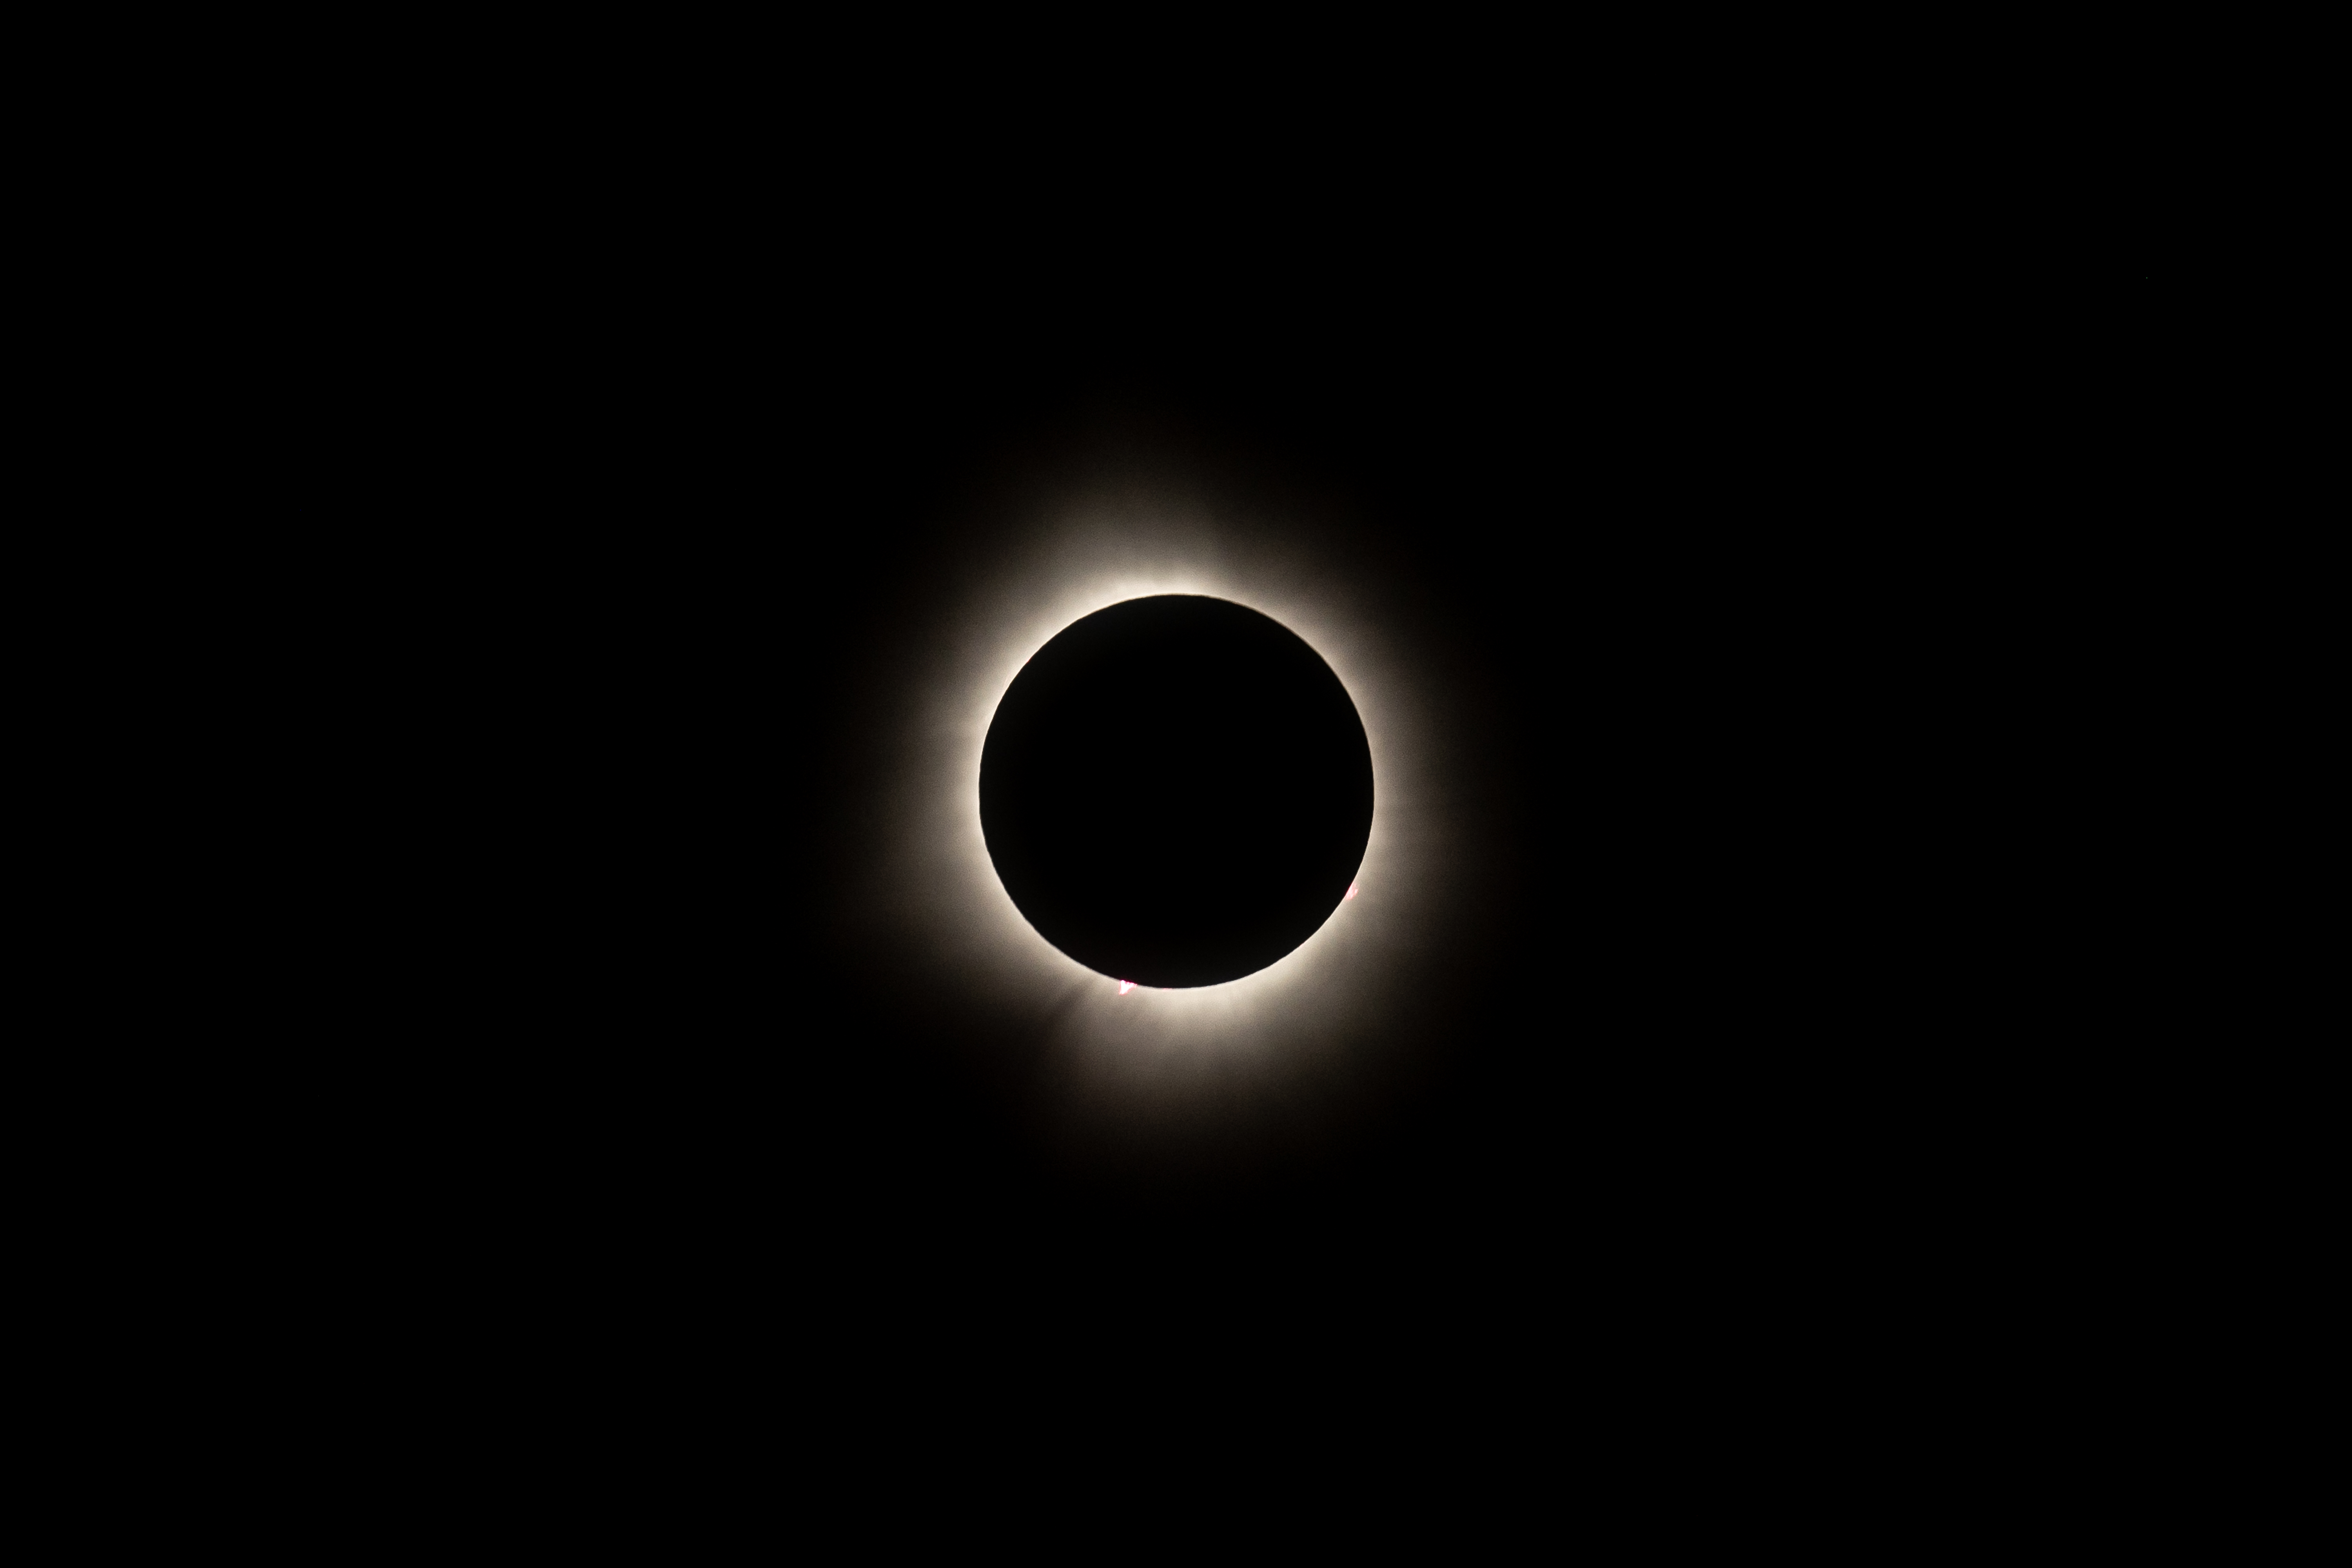

2024 Total Solar Eclipse

A total solar eclipse is seen from NASA's Glenn Research Center, Monday, April 8, 2024, in Cleveland, Ohio. A total solar eclipse swept across a narrow portion of the North American continent from Mexico’s Pacific coast to the Atlantic coast of Newfoundland, Canada. A partial solar eclipse was visible across the entire North American continent along with parts of Central America and Europe.

Credit: NASA/GRC/Jordan Salkin